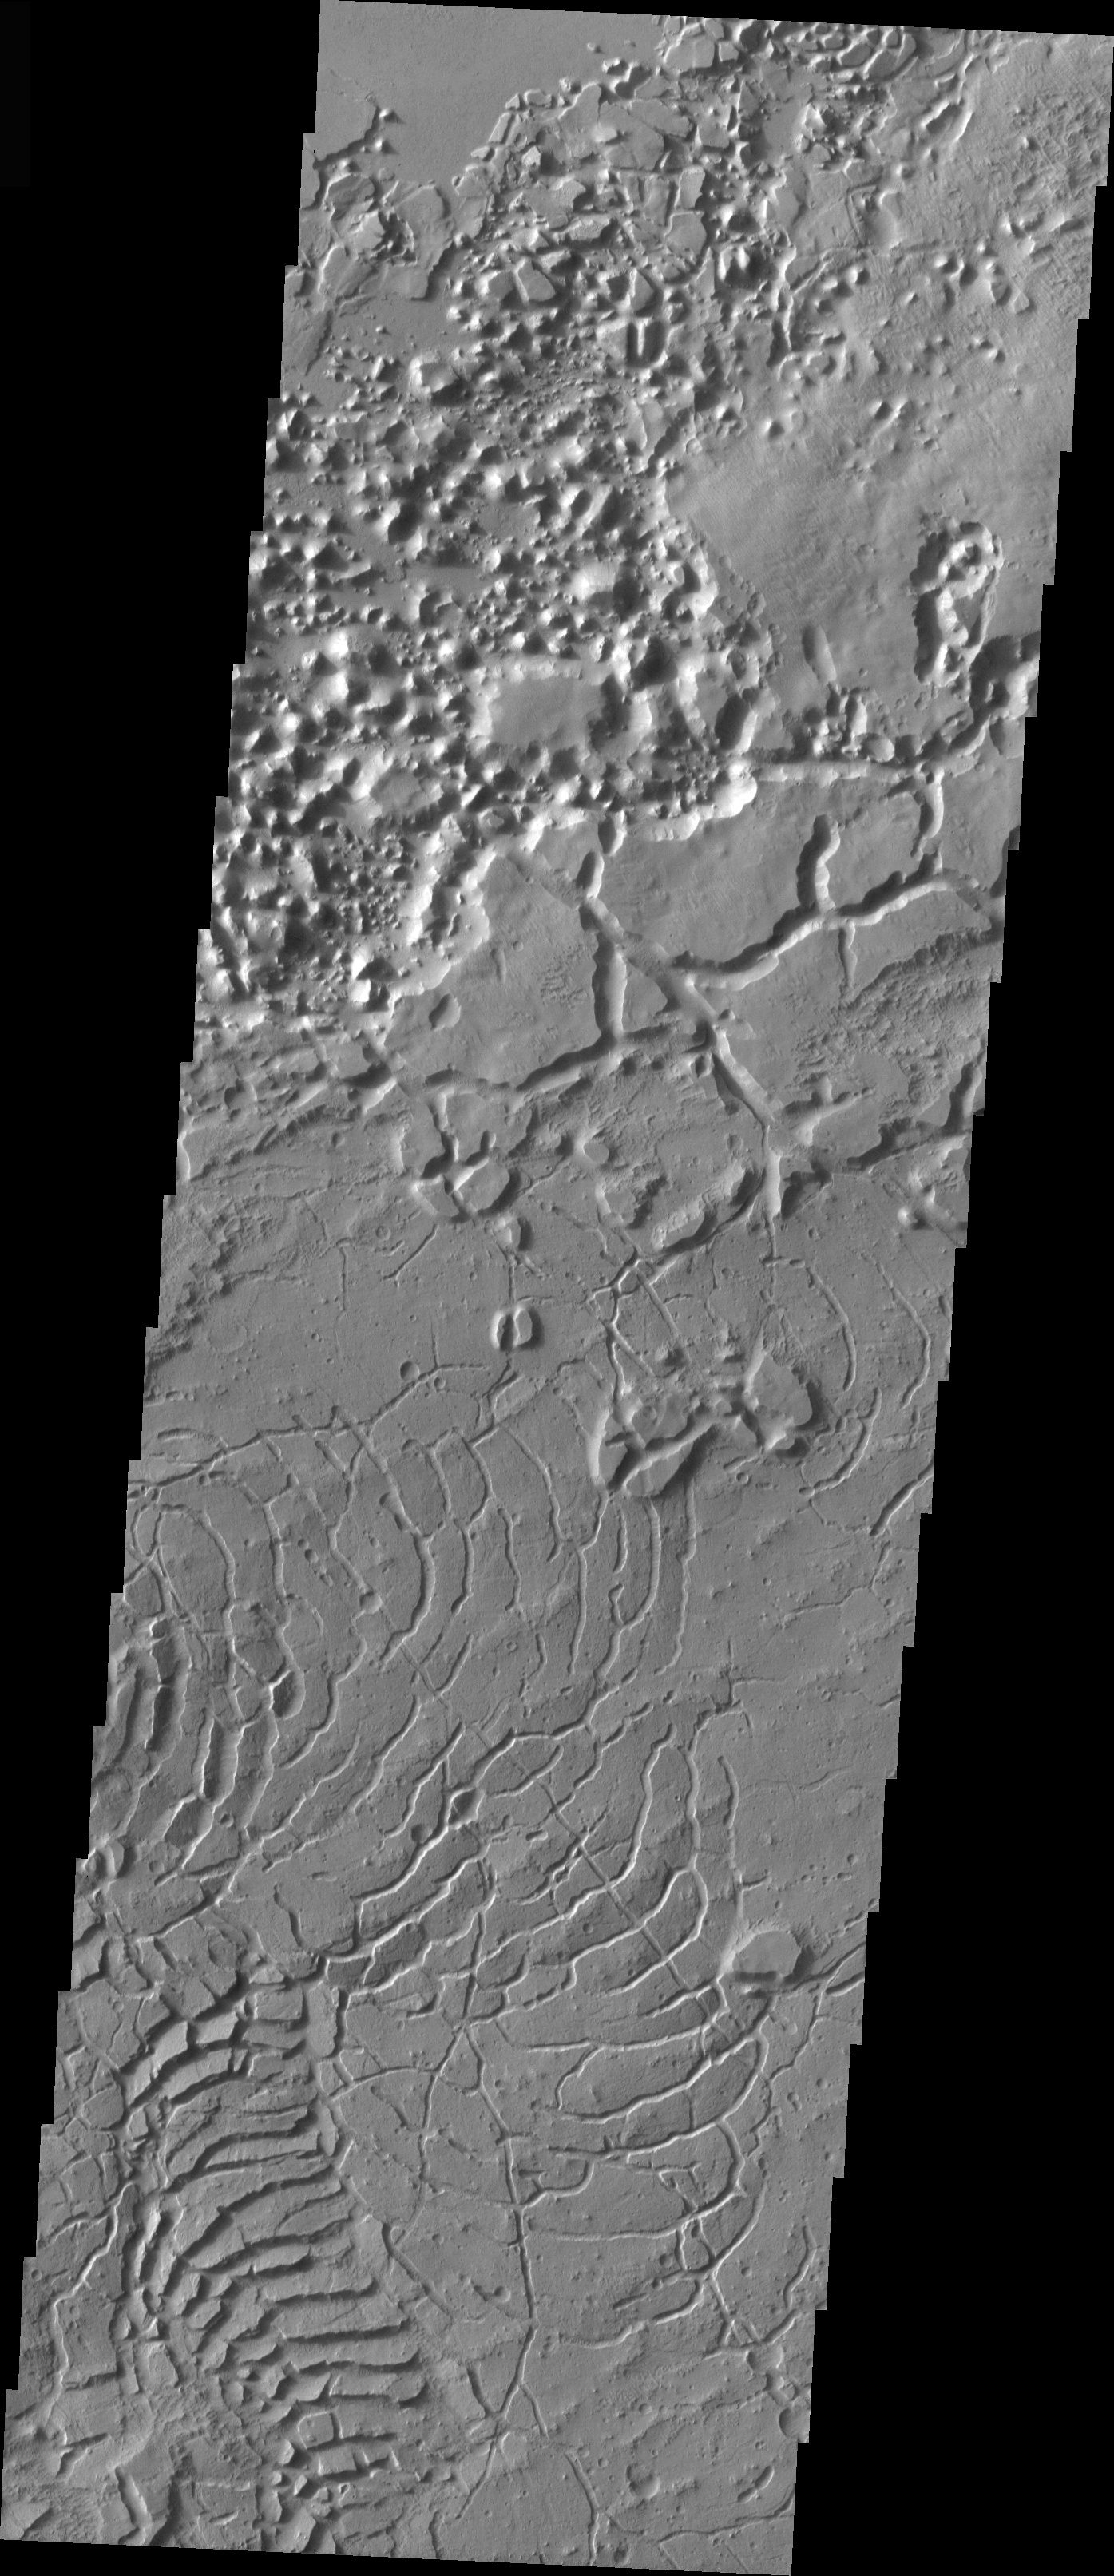

Arcuate Fractures

In the upper left corner of this VIS image are a series of fractures. Where the fractures are exposed on the surface it is impossible to tell the plane of the fracture; however where the fractures are visible in the cliff wall it is possible to see that the fractures dip to the north. This image shows part of the caldera of Tharsis Tholus.

Image information: VIS instrument. Latitude 1.7, Longitude 176.5 East (183.5 West). 19 meter/pixel resolution.

Note: this THEMIS visual image has not been radiometrically nor geometrically calibrated for this preliminary release. An empirical correction has been performed to remove instrumental effects. A linear shift has been applied in the cross-track and down-track direction to approximate spacecraft and planetary motion. Fully calibrated and geometrically projected images will be released through the Planetary Data System in accordance with Project policies at a later time.

NASA’s Jet Propulsion Laboratory manages the 2001 Mars Odyssey mission for NASA’s Office of Space Science, Washington, D.C. The Thermal Emission Imaging System (THEMIS) was developed by Arizona State University, Tempe, in collaboration with Raytheon Santa Barbara Remote Sensing. The THEMIS investigation is led by Dr. Philip Christensen at Arizona State University. Lockheed Martin Astronautics, Denver, is the prime contractor for the Odyssey project, and developed and built the orbiter. Mission operations are conducted jointly from Lockheed Martin and from JPL, a division of the California Institute of Technology in Pasadena.

Credit: NASA/JPL/Arizona State University